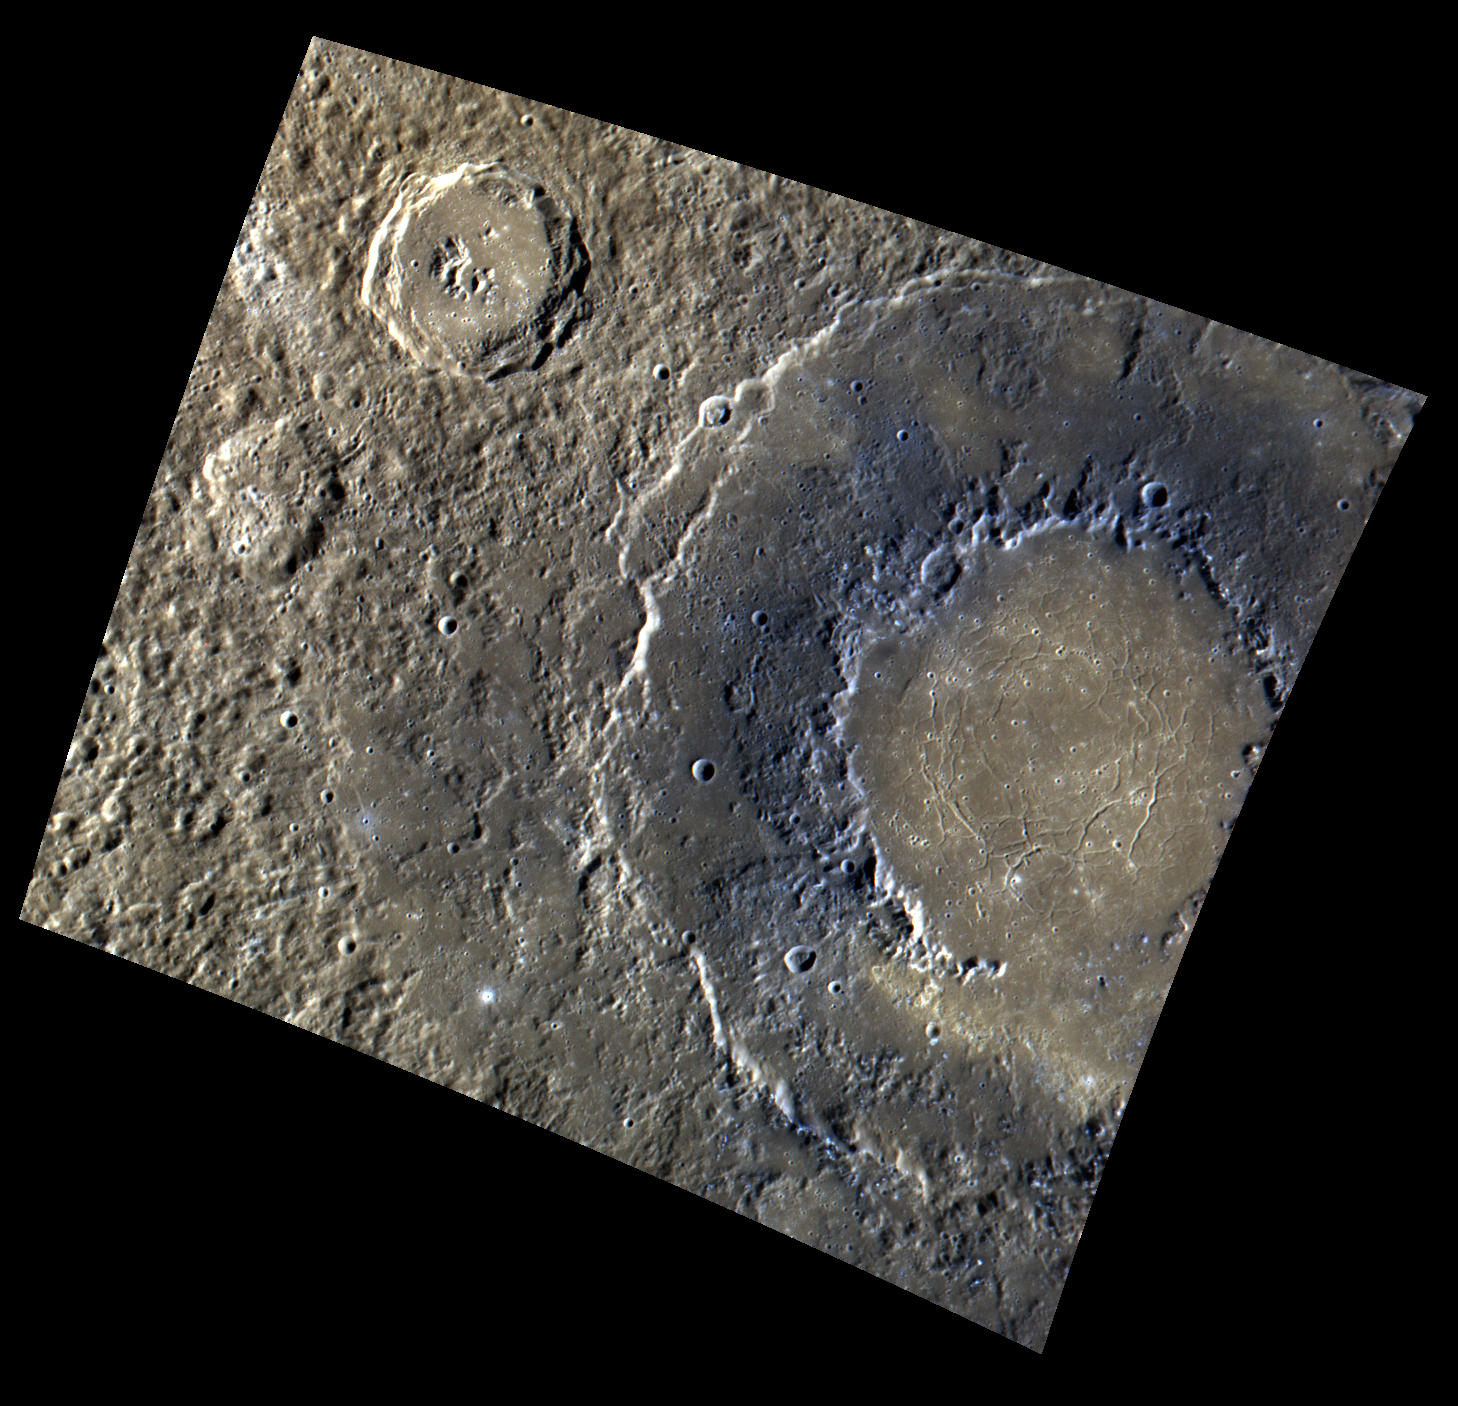

Rockin’ Rachmaninoff

This color image of Rachmaninoff highlights the many unique features of this impact basin. Here, the inner ring of Rachmaninoff’s double ring structure appears blue, showing evidence of Low Reflectance Material (LRM). This contrasts with the lighter inner ring floor, in which concentric troughs are also visible. Scattered hollows across the tops of the peak rings also add to the range of features that are visible in this color image.

This image was acquired as a high-resolution targeted color observation. Targeted color observations are images of a small area on Mercury’s surface at resolutions higher than the 1-kilometer/pixel 8-color base map. During MESSENGER’s one-year primary mission, hundreds of targeted color observations were obtained. During MESSENGER’s extended mission, high-resolution targeted color observations are more rare, as the 3-color base map is covering Mercury’s northern hemisphere with the highest-resolution color images that are possible.

Date acquired: January 13, 2012
Image Mission Elapsed Time (MET): 234961021, 234961017, 234961013
Image ID: 1261261, 1261260, 1261259
Instrument: Wide Angle Camera (WAC) of the Mercury Dual Imaging System (MDIS)
WAC filters: 9, 7, 6 (996, 748, 433 nanometers) in red, green, and blue
Center Latitude: 28.31°
Center Longitude: 53.99° E
Resolution: 304 meters/pixel
Scale: Rachmaninoff basin is about 306 km (~190 miles) in diameter
Incidence Angle: 56.7°
Emission Angle: 28.4°
Phase Angle: 85.1°

The MESSENGER spacecraft is the first ever to orbit the planet Mercury, and the spacecraft’s seven scientific instruments and radio science investigation are unraveling the history and evolution of the Solar System’s innermost planet. Visit the Why Mercury? section of this website to learn more about the key science questions that the MESSENGER mission is addressing. During the one-year primary mission, MDIS acquired 88,746 images and extensive other data sets. MESSENGER is now in a year-long extended mission, during which plans call for the acquisition of more than 80,000 additional images to support MESSENGER’s science goals.

These images are from MESSENGER, a NASA Discovery mission to conduct the first orbital study of the innermost planet, Mercury. For information regarding the use of images, see the MESSENGER image use policy.

Credit: NASA/Johns Hopkins University Applied Physics Laboratory/Carnegie Institution of Washington